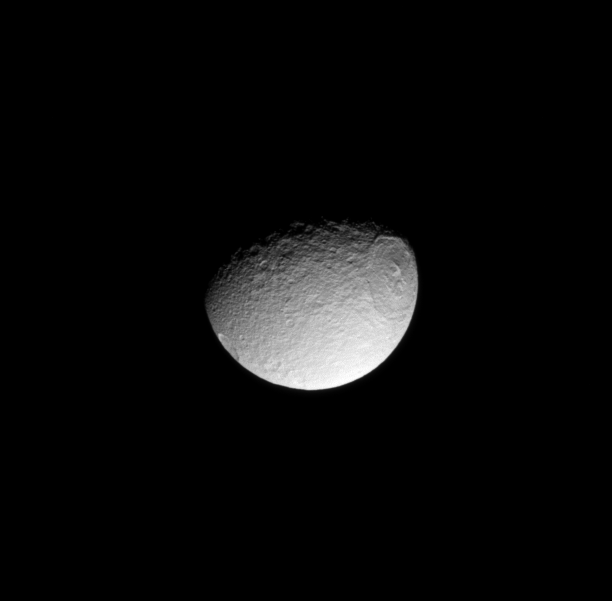

Icy Crown on Tethys

Like the lengthy story of its Greek king namesake, the humongous Odysseus impact basin stretches on and on across Tethys.

The 450-kilometer (280-mile) wide Odysseus is a well-preserved example of an ancient multi-ringed impact basin. The outer ring’s steep, cliff-like walls descend to broad internal terraces. The inner ring consists of a circular band of icy mountains creating a crown shape with a diameter of 140 kilometers (87-miles).

This view looks toward the leading hemisphere of Tethys (1062 kilometers, or 660 miles across). North on Tethys is up and rotated 2 degrees to the right.

The image was taken in visible light with the Cassini spacecraft narrow-angle camera on Jan. 2, 2009. The view was obtained at a distance of approximately 816,000 kilometers (507,000 miles) from Tethys and at a Sun-Tethys-spacecraft, or phase, angle of 58 degrees. Image scale is 5 kilometers (3 miles) per pixel.

The Cassini-Huygens mission is a cooperative project of NASA, the European Space Agency and the Italian Space Agency. The Jet Propulsion Laboratory, a division of the California Institute of Technology in Pasadena, manages the mission for NASA’s Science Mission Directorate, Washington, D.C. The Cassini orbiter and its two onboard cameras were designed, developed and assembled at JPL. The imaging operations center is based at the Space Science Institute in Boulder, Colo.

Credit: NASA/JPL/Space Science Institute